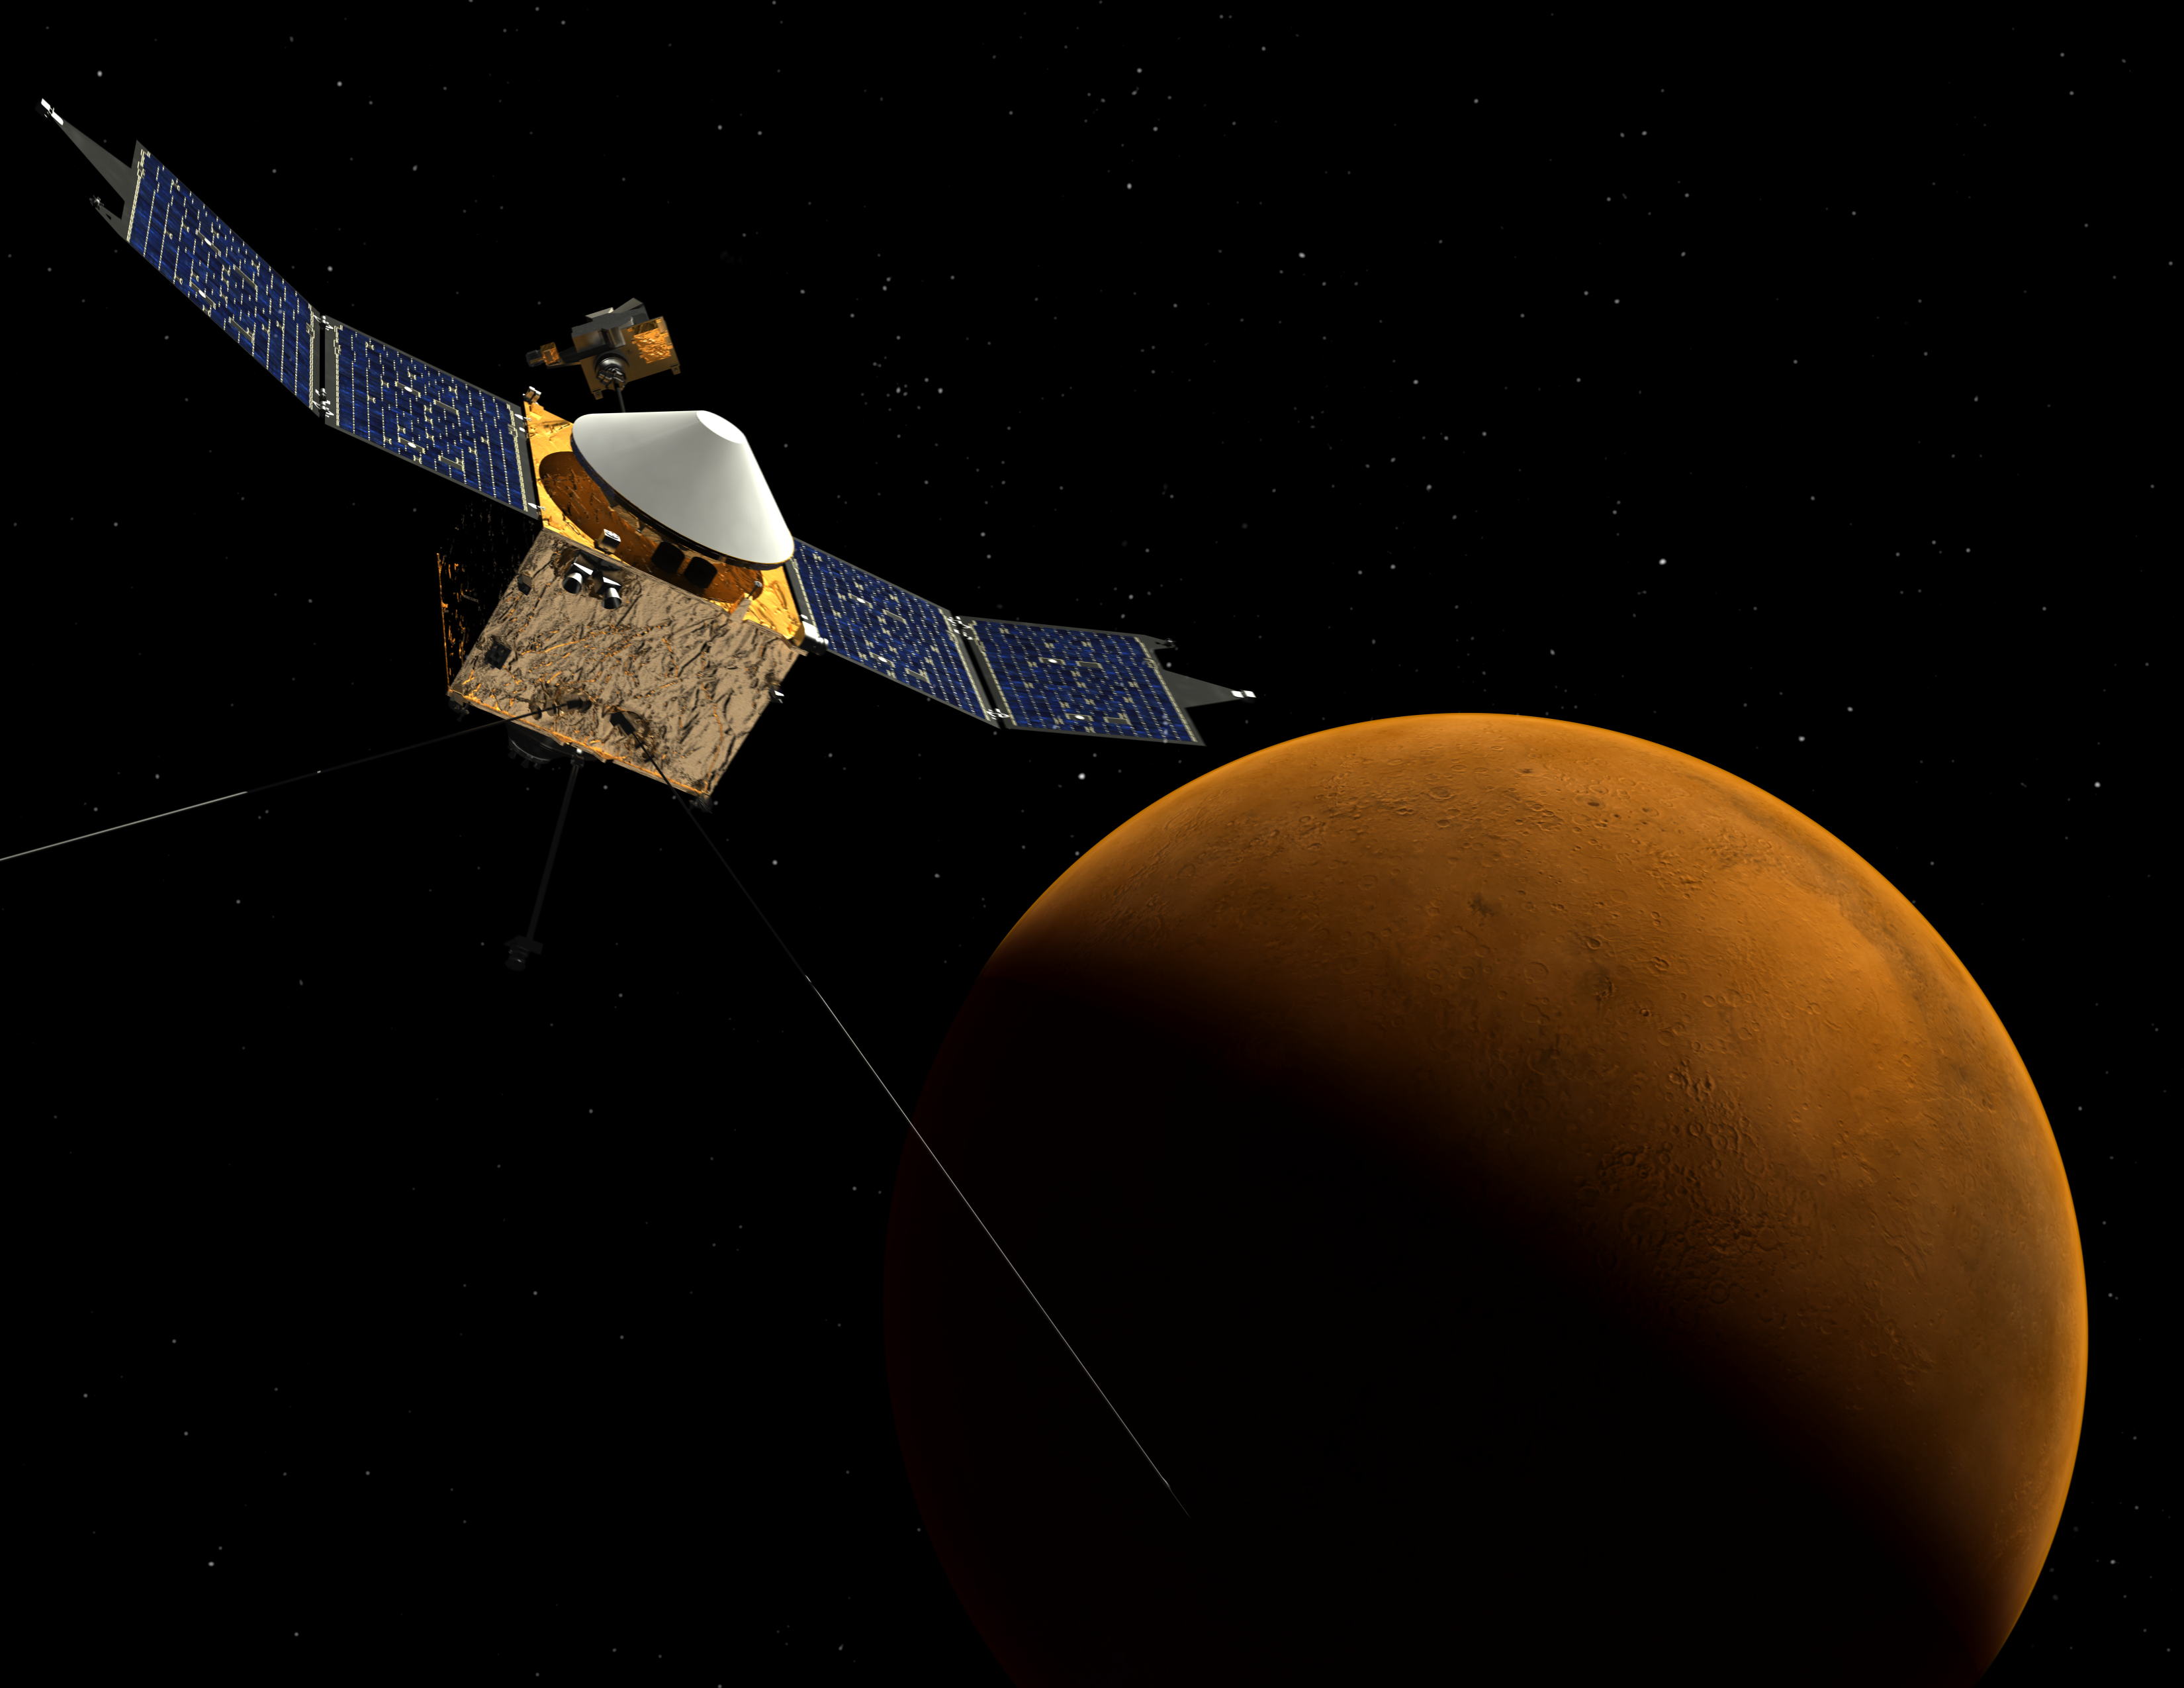

MAVEN at Mars (Artist’s Concept)

This artist’s concept depicts NASA’s Mars Atmosphere and Volatile EvolutioN (MAVEN) spacecraft near Mars. MAVEN is in development for launch in 2013 and will be the first mission devoted to understanding the Martian upper atmosphere. The mission’s principal investigator is Bruce Jakosky from the Laboratory for Atmospheric and Space Physics at the University of Colorado.

The goal of MAVEN is to determine the role that loss of atmospheric gas to space played in changing the Martian climate through time. MAVEN will determine how much of the Martian atmosphere has been lost over time by measuring the current rate of escape to space and gathering enough information about the relevant processes to allow extrapolation backward in time.

NASA Goddard Space Flight Center in Greenbelt, Md. manages the project and will also build some of the instruments for the mission. In addition to the principal investigator coming from CU-LASP, the university will provide science operations, build instruments, and lead education/public outreach. Lockheed Martin of Littleton, Colo., is building the spacecraft and will perform mission operations. The University of California-Berkeley Space Sciences Laboratory is also building instruments for the mission. NASA’s Jet Propulsion Laboratory, Pasadena, Calif., will provide navigation support, the Deep Space Network, and the Electra telecommunications relay hardware and operations.

Credit: NASA